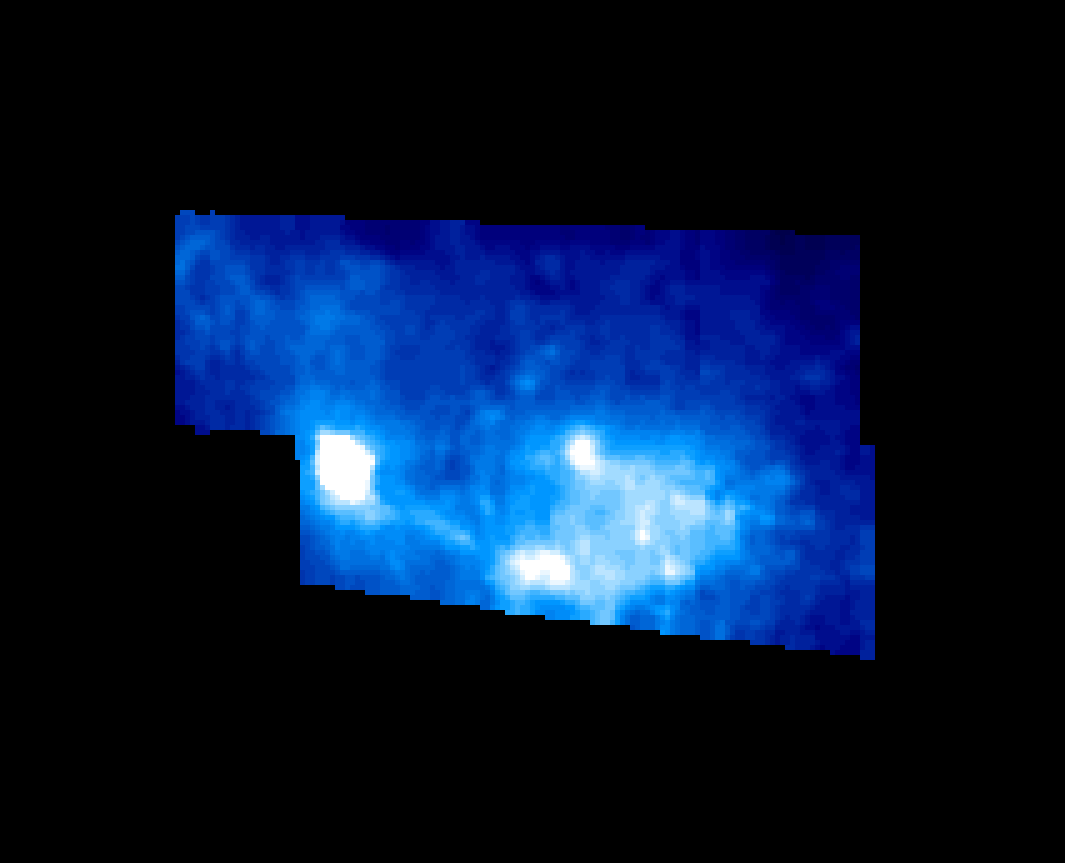

Callisto Asgard Region as Viewed by NIMS

This view of Callisto’s Asgard multi-ring structure was taken by the Near Infrared Mapping Spectrometer (NIMS) 90 minutes before closest approach. The false color image shows surface compositional differences, white=more ice, blue=less ice. The large bright/white area is the palimpsest or center of Asgard. The smaller bright area is Tornasuk, a crater with a diameter of about 70 km.

The infrared spectrum shows that Tornasuk exhibits a greater abundance of water ice compared with the surrounding region. This may be due to impact excavation revealing a more ice-rich subsurface and suggesting that the darker material is a relatively thin surface covering. This covering could be either impact debris material or a lag deposit of existing material from which the ice has evaporated away.

The Jet Propulsion Laboratory, Pasadena, CA manages the mission for NASA’s Office of Space Science, Washington, DC.

Credit: NASA/JPL